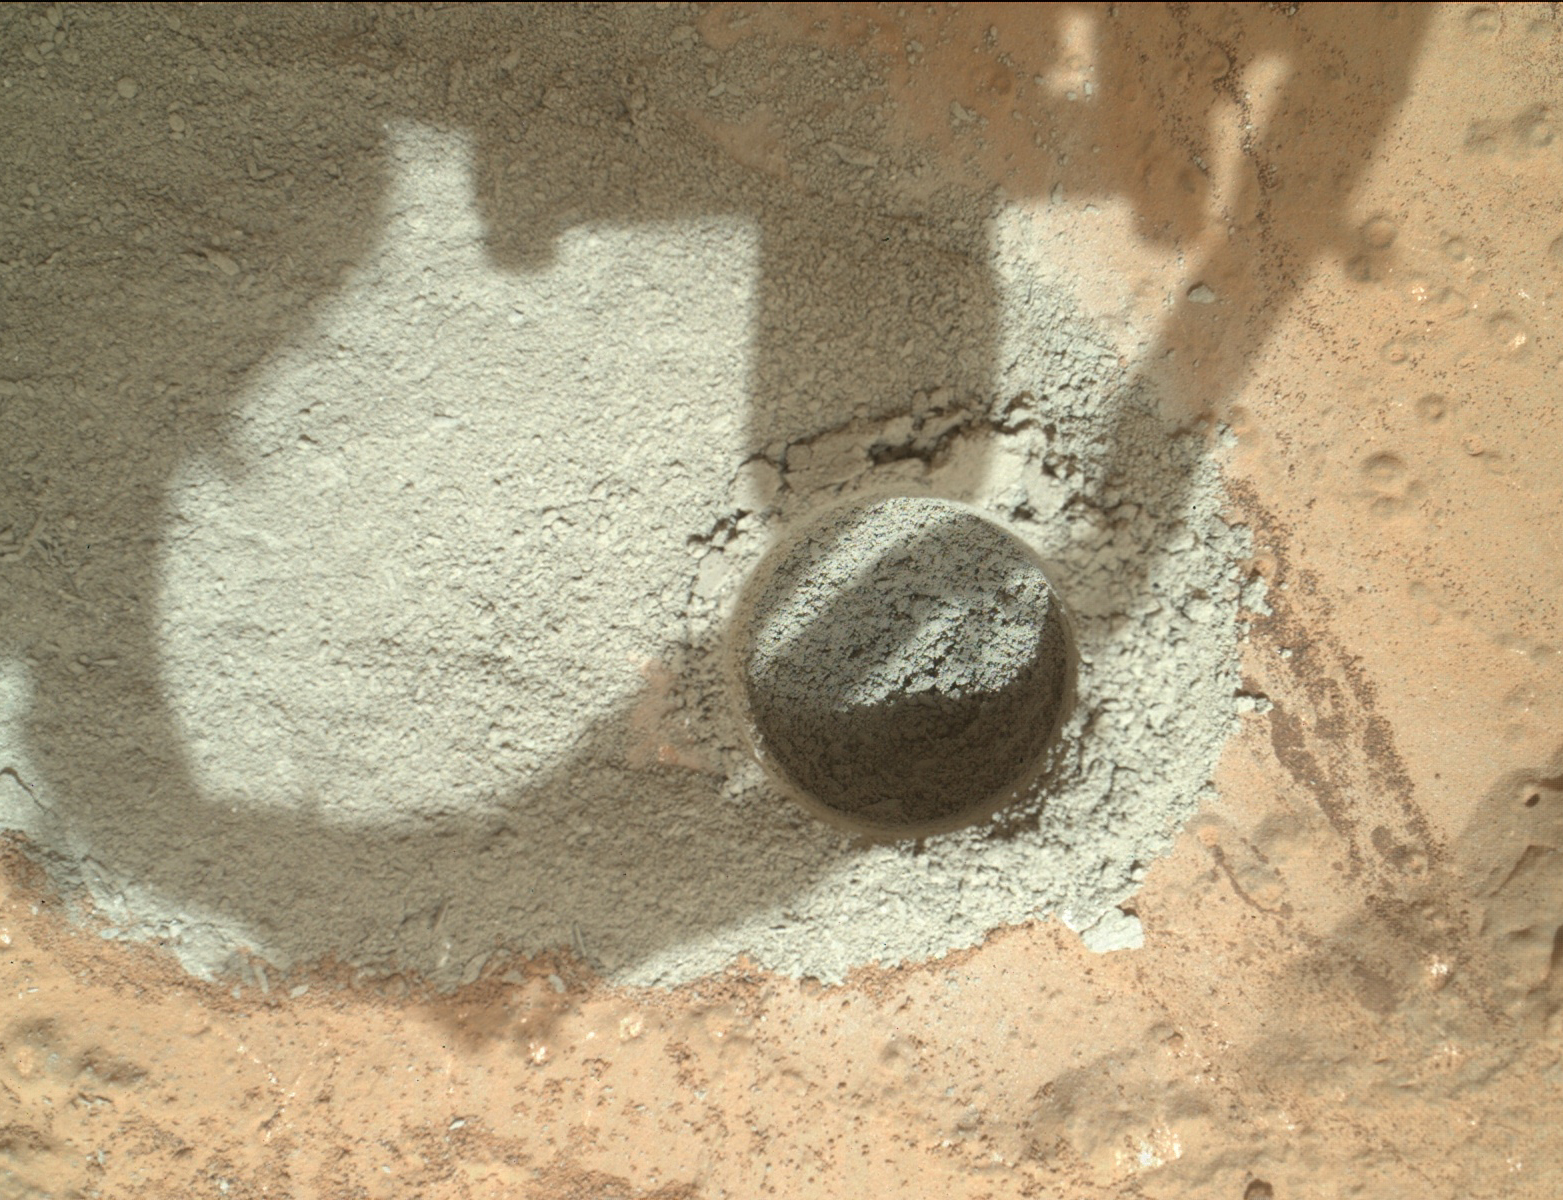

Preparatory Test of Drilling on Mars Generates Rock Powder

In an activity called the “mini drill test,” NASA’s Mars rover Curiosity used its drill to generate this ring of powdered rock for inspection in advance of the rover’s first full drilling. Curiosity performed the mini drill test and used its Mars Hand Lens Imager (MAHLI) camera to record this image of the resulting hole and cuttings during the 180th Martian day, or sol, of the rover’s work on Mars (Feb. 6, 2013).

The hole is 0.63 inch (1.6 centimeters) in diameter and about 0.8 (2 centimeters) deep. The location is on a patch of flat rock called “John Klein.” If the cuttings are judged to be suitable for processing by the rover’s sample handling mechanisms, the mission’s first full drilling is planned for a nearby spot on John Klein. The full drilling will be the first rock drilling on Mars to collect a sample of material for analysis.

Malin Space Science Systems, San Diego, developed, built and operates MAHLI and the MAHLI engineering model. NASA’s Jet Propulsion Laboratory, Pasadena, Calif., manages the Mars Science Laboratory Project and the mission’s Curiosity rover for NASA’s Science Mission Directorate in Washington. Curiosity and the mission’s Vehicle System Test Bed rover were designed and built at JPL, a division of the California Institute of Technology in Pasadena.

Credit: NASA/JPL-Caltech/MSSS